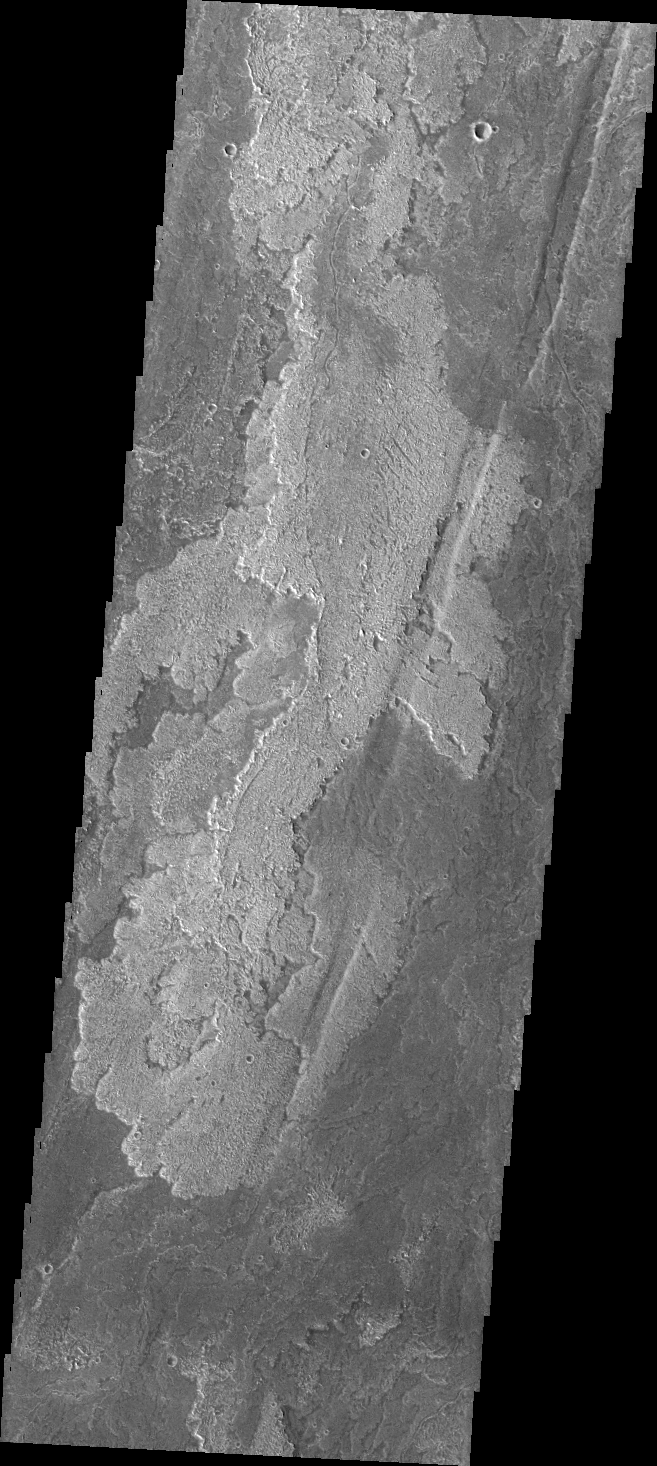

Daedalia Planum

Today’s image shows just one of the many lava flows that make up Daedalia Planum. Theses volcanic flows are from Arsia Mons, the southernmost of the three Tharsis Montes.

Credit: NASA/JPL/ASU